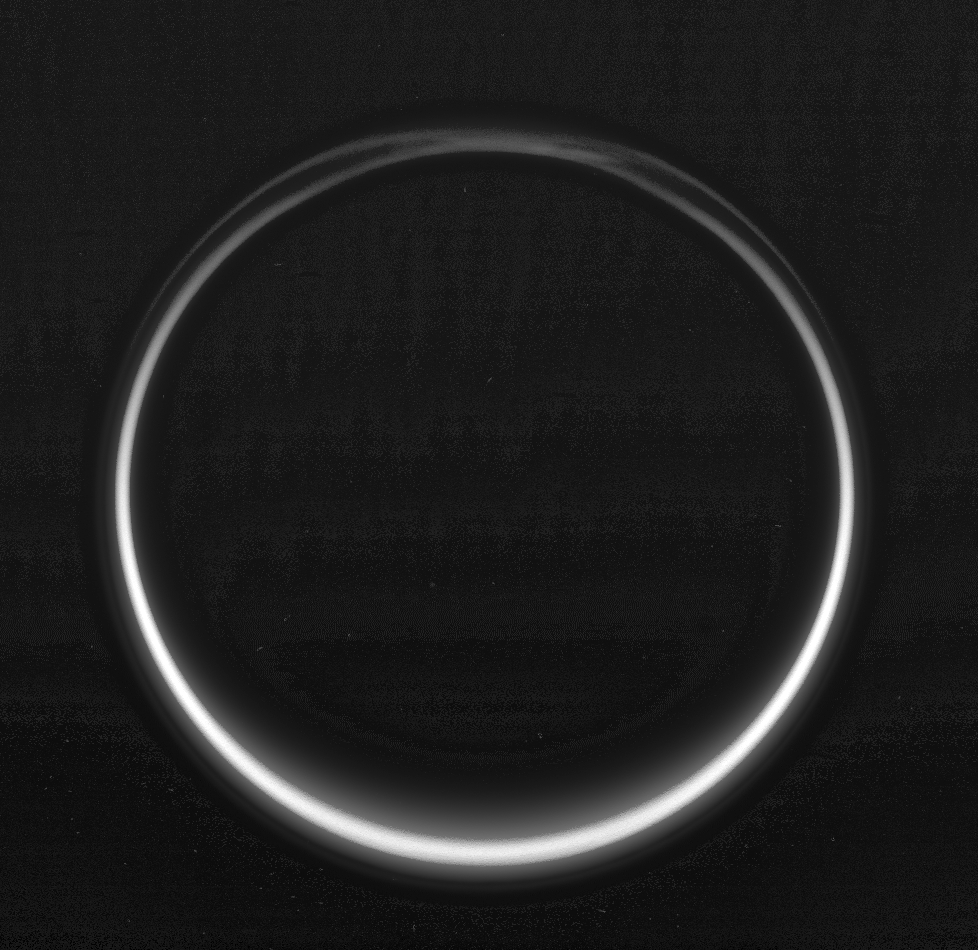

Titan’s Night Side

This image of Titan’s night side was taken during Cassini’s very close flyby of the smoggy moon on Feb. 15, 2005.

The image shows Titan’s thick atmosphere illuminated from behind by sunlight. A detached haze layer is visible over the entire globe. The haze layer over the north polar region (at the top) has an unusual structure, a feature that imaging scientists have noticed in earlier flybys but do not yet fully understand.

The image was taken with the Cassini spacecraft wide angle camera through a filter sensitive to wavelengths of visible blue light centered at 460 nanometers. The image was acquired at a distance of approximately 134,000 kilometers (83,000 miles) from Titan and at a Sun-Titan-spacecraft, or phase, angle of 158 degrees. Resolution in the image is about 8 kilometers (5 miles) per pixel.

The Cassini-Huygens mission is a cooperative project of NASA, the European Space Agency and the Italian Space Agency. The Jet Propulsion Laboratory, a division of the California Institute of Technology in Pasadena, manages the mission for NASA’s Science Mission Directorate, Washington, D.C. The Cassini orbiter and its two onboard cameras were designed, developed and assembled at JPL. The imaging team is based at the Space Science Institute, Boulder, Colo.

Credit: NASA/JPL/Space Science Institute